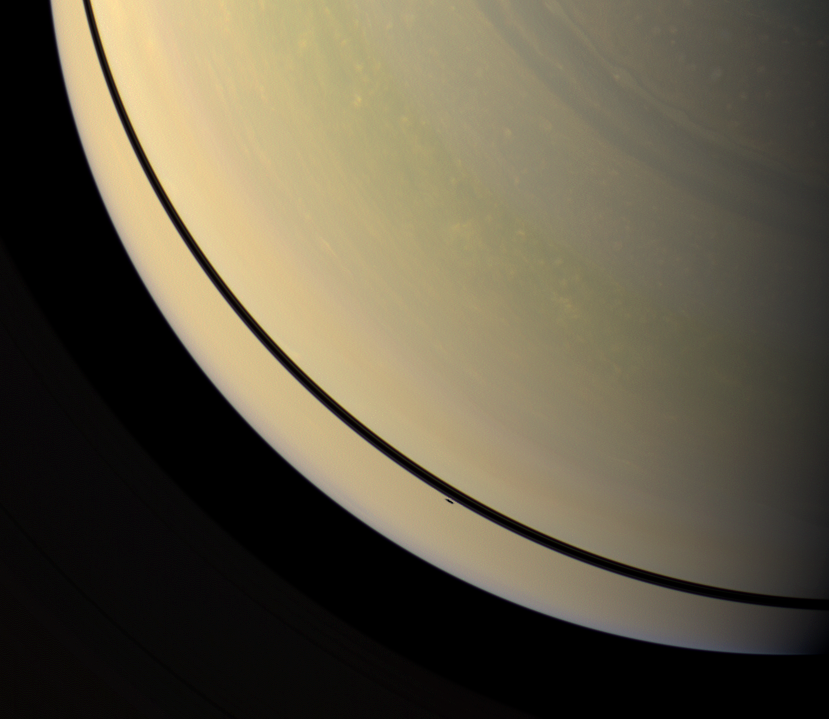

From Rings to Planet

The shadow of the moon Mimas has just slipped off Saturn’s rings and onto the planet in this Cassini spacecraft image.

The shadow is visible as a short dash below the rings’ shadows on the planet. At this exposure setting, the rings are too dim to be seen easily. As Saturn approaches its August 2009 equinox, the planet’s moons cast shadows onto the rings. To learn more about this special time and to see a movie of a moon’s shadow moving across the rings, see PIA11651.

This view looks toward the unilluminated side of the rings from about 61 degrees above the ringplane. Images taken using red, green and blue spectral filters were combined to create this natural color view. The images were obtained with the Cassini spacecraft wide-angle camera on April 30, 2009 at a distance of approximately 1.4 million kilometers (870,000 miles) from Saturn. Image scale is 80 kilometers (50 miles) per pixel.

The Cassini-Huygens mission is a cooperative project of NASA, the European Space Agency and the Italian Space Agency. The Jet Propulsion Laboratory, a division of the California Institute of Technology in Pasadena, manages the mission for NASA’s Science Mission Directorate, Washington, D.C. The Cassini orbiter and its two onboard cameras were designed, developed and assembled at JPL. The imaging operations center is based at the Space Science Institute in Boulder, Colo.

Credit: NASA/JPL/Space Science Institute